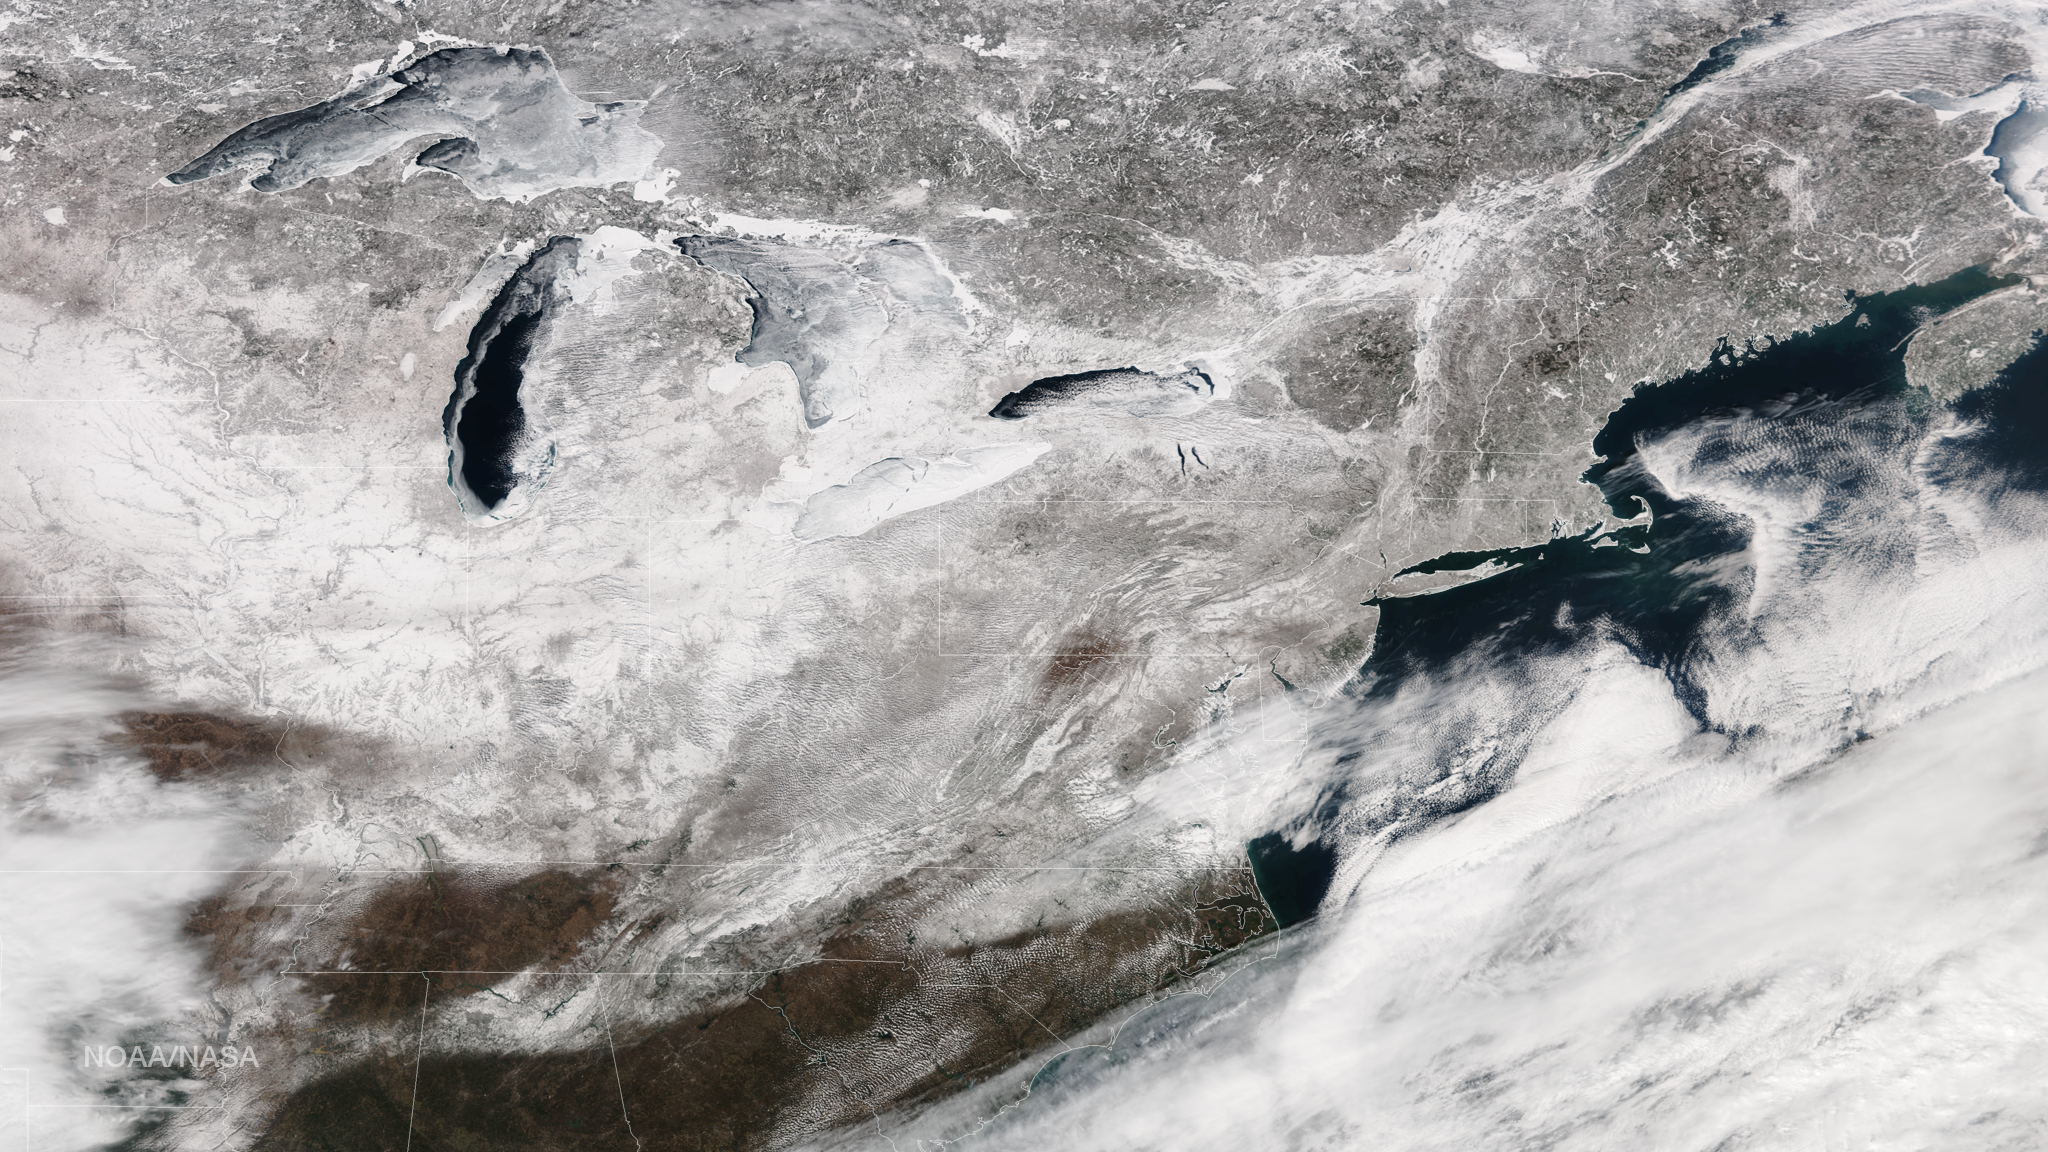

February 2015 Leaves Its Mark on the Eastern U.S.

Freezing rain is in the forecast from Texas to the mid-Mississippi Valley and into the Carolinas with temperatures 20-40 degrees below normal across parts of the central and southern U.S. on Friday, extending February's icy grip on the eastern half of the U.S. This image from the Suomi NPP satellite's VIIRS instrument shows the snow cover left by February's series of east coast storms, taken around 1830Z on February 27, 2015.

Credit: NASA/NOAA/NPP/VIIRS Via: NASA Earth Observatory